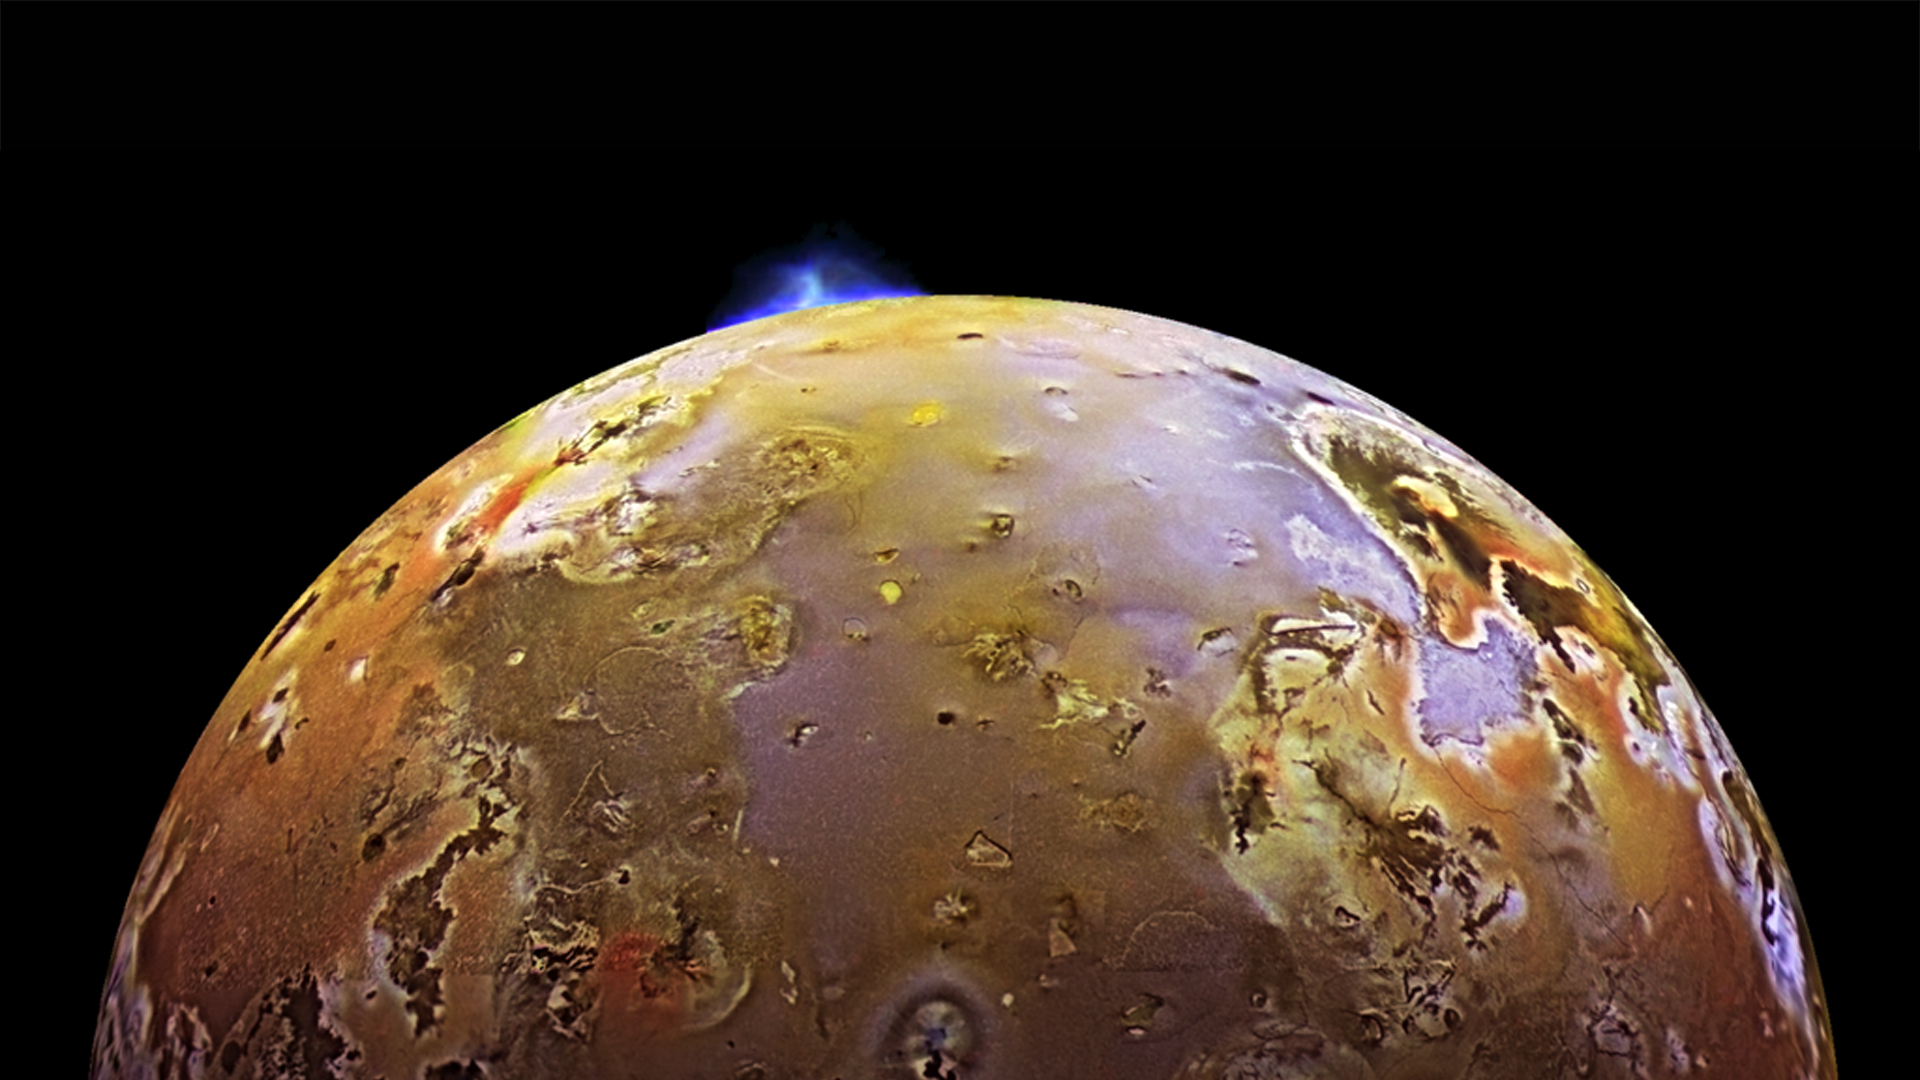

Volcano Erupts on Io (Galileo)

NASA’s Galileo spacecraft captured this image of a volcanic eruption on Io in 1997. Io is the most volcanically active world in the solar system, thanks to constant flexing brought on by the gravitational push and pull from Jupiter as well as fellow moons Ganymede and Europa. The extreme tidal forces generate a tremendous amount of heat within Io, keeping much of its subsurface crust in liquid form seeking any available escape route to the surface to relieve the pressure. Hundreds of huge volcanoes cover a surface only slightly larger than the Moon, with erupting lava fountains reaching dozens of miles high.

Credit: Image: NASA, NASA-JPL, DLR